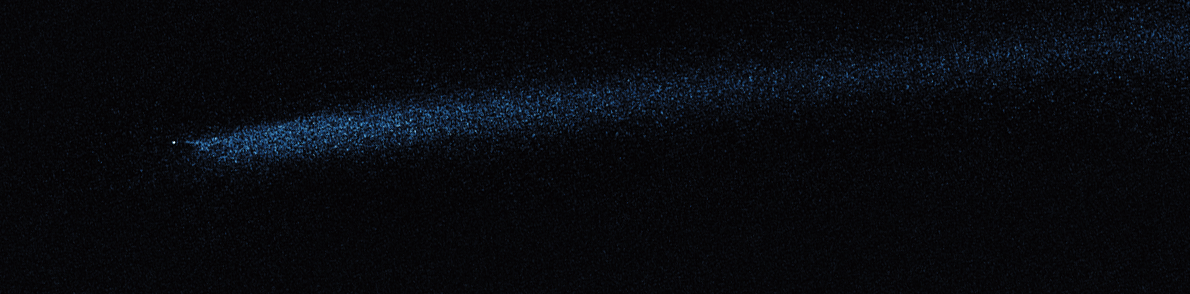

Hubble WFC3 Image of P/2010 A2 (April 2, 2010)

Object Name: Asteroid P/2010 A2
Object Description: Asteroid Belt Impact Object
Instrument: HST/WFC3/UVIS
Filters: F606W (V)

This image was originally black and white and recorded only overall brightness. These brightness values were translated into a range of bluish hues. Such color "maps" can be useful in helping to distinguish subtly varying brightness in an image.

Credit: NASA, ESA, and D. Jewitt (UCLA)